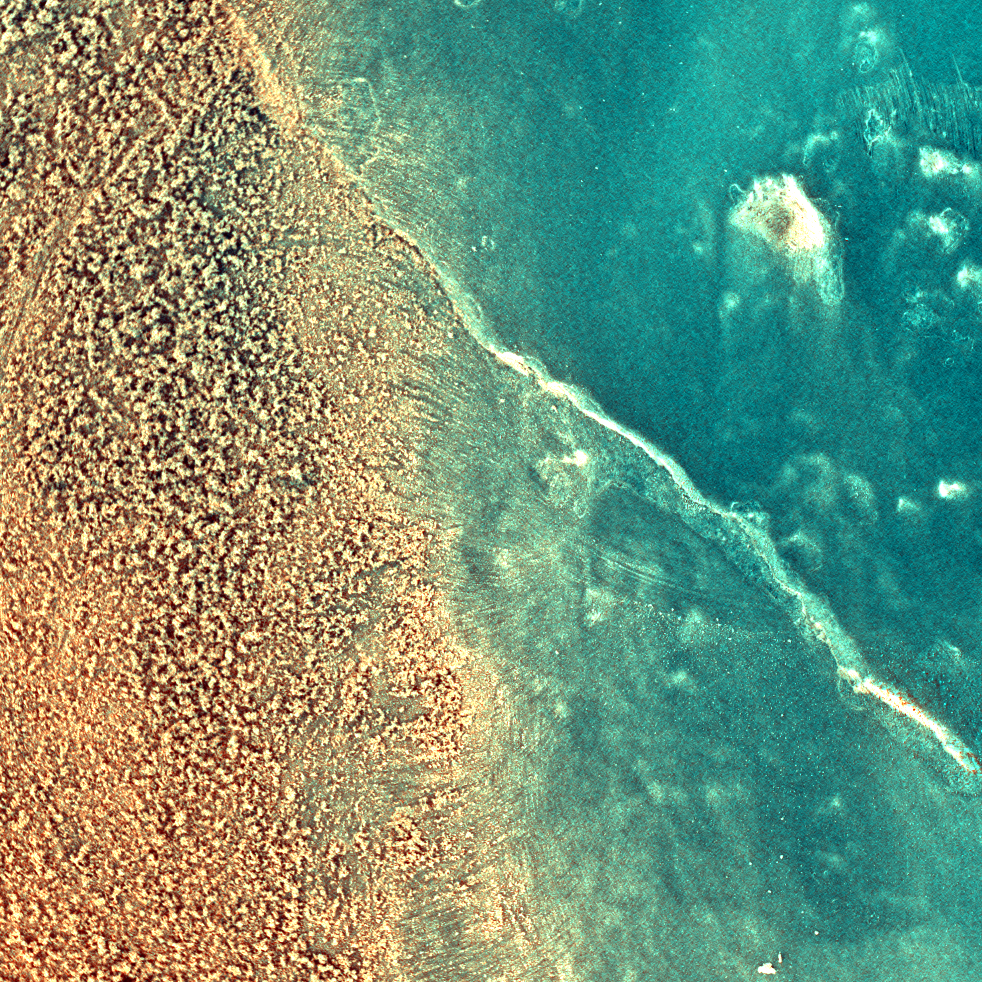

‘Mazatzal’s’ Sparkly Self

This enhanced-color image taken by the microscopic imager on the Mars Exploration Rover Spirit on sol 79 shows the rock dubbed “Mazatzal” after a portion of its surface was brushed clean by the rover’s rock abrasion tool. The reddish material on the left side of the image is the original dust coating. The darker, grayer surface on the right side was exposed after brushing. The crack in the rock may have once contained fluids from which minerals precipitated along its walls. The color in this image was created by combining pictures taken with the microscopic imager’s orange-tinted dust cover in both its open and closed positions.

Credit: NASA/JPL/USGS/Cornell